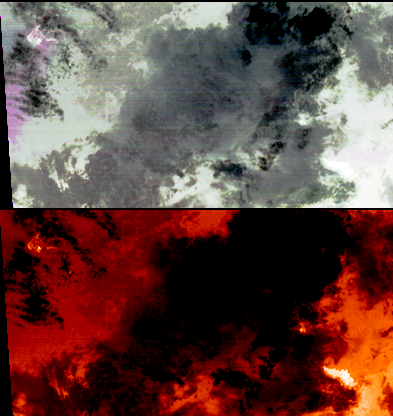

Hawaii’s Kilauea Volcano Belches a Toxic Brew

On the night of March 25, 2008, the Advanced Spaceborne Thermal Emission and Reflection Radiometer instrument on NASA’s Terra satellite captured these thermal infrared images of Kilauea volcano on Hawaii’s Big Island. Kilauea was active at two locations. At the summit, Halema’uma’u vent inside the Kilauea crater, continued to erupt an ash plume, seen as the magenta cloud on the left side of the top image. Some of the time this eruption has been dominated by sulfur dioxide gas and steam. The National Park Service has closed off the area due to extreme health hazards. On the second image, temperatures are color-coded in shades of red, from dark red (colder) to white (hotter). The Halema’uma’u vent appears as a white (hot) area. At the coast, the Thanksgiving Eve Breakout flow continues to build new land area as it enters the ocean (bright white area in lower right corner of bottom image).

With its 14 spectral bands from the visible to the thermal infrared wavelength region, and its high spatial resolution of 15 to 90 meters (about 50 to 300 feet), ASTER images Earth to map and monitor the changing surface of our planet.

Click on the link for a live USGS webcam of the summit, http://hvo.wr.usgs.gov/cam3/.

ASTER is one of five Earth-observing instruments launched December 18, 1999, on NASA’s Terra satellite. The instrument was built by Japan’s Ministry of Economy, Trade and Industry. A joint U.S./Japan science team is responsible for validation and calibration of the instrument and the data products.

The broad spectral coverage and high spectral resolution of ASTER provides scientists in numerous disciplines with critical information for surface mapping, and monitoring of dynamic conditions and temporal change. Example applications are: monitoring glacial advances and retreats; monitoring potentially active volcanoes; identifying crop stress; determining cloud morphology and physical properties; wetlands evaluation; thermal pollution monitoring; coral reef degradation; surface temperature mapping of soils and geology; and measuring surface heat balance.

The U.S. science team is located at NASA’s Jet Propulsion Laboratory, Pasadena, Calif. The Terra mission is part of NASA’s Science Mission Directorate.

Size: 35.4 by 18.7 kilometers (21.9 by 11.5 miles)
Location: 19.3 degrees North latitude, 155 degrees West longitude
Orientation: North at top
Image Data: ASTER bands 13, 12, and 10
Original Data Resolution: 90 meters (295 feet)
Dates Acquired: March 25, 2008

Credit: NASA/GSFC/METI/ERSDAC/JAROS, and U.S./Japan ASTER Science Team